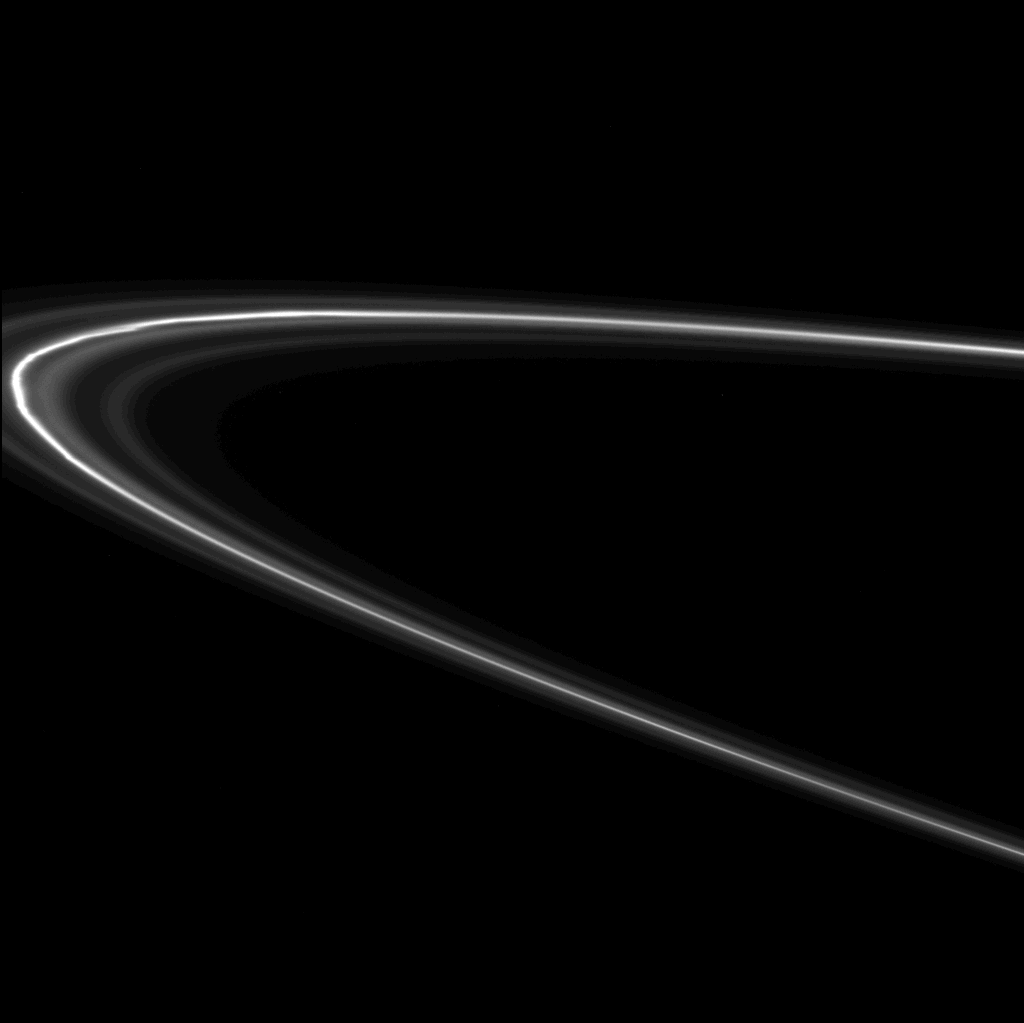

Tilt and Whirl

Zigzagging kinks and knots dance around Saturn in this movie of the F ring from Cassini. From a great distance, as during Cassini’s initial approach to Saturn in mid-2004, the F ring appears as a faint, knotted strand of material at the outer fringe of Saturn’s immense ring system. From this close vantage point, just after the spacecraft rounded the planet to begin its second orbit, the F ring resolves into several ringlets with a bright central core. The core of the F ring is about 50 kilometers (31 miles) wide and is located at a distance of approximately 80,100 kilometers (49,800 miles) from Saturn’s cloud tops.

Scientists have only a rough idea of the lifetime of features like knots and clumps in Saturn’s rings, and studies of images, such as those comprising this movie, will help them piece together this story.

The view here is from Cassini’s southern vantage point, below the ringplane. During the course of the movie sequence, Cassini was headed on a trajectory that took the spacecraft away from the planet and farther south, so that the rings appear to tilt farther upward. To help visualize this, note that the top portion of the F ring is closer to the spacecraft, while the bottom portion is farther away and curves around the far side of Saturn.The movie consists of 44 frames taken three minutes apart, so that the span of time represented in the sequence is almost exactly two hours, or about one-eight of a Saturn rotation. The images that comprise this movie sequence were taken in visible light with the Cassini spacecraft narrow angle camera on Oct. 28, 2004, and at distances ranging from approximately 516,000 kilometers (321,000 miles) to 562,000 kilometers (349,000 miles). No enhancement was performed on the images.

Credit: NASA/JPL/Space Science Institute